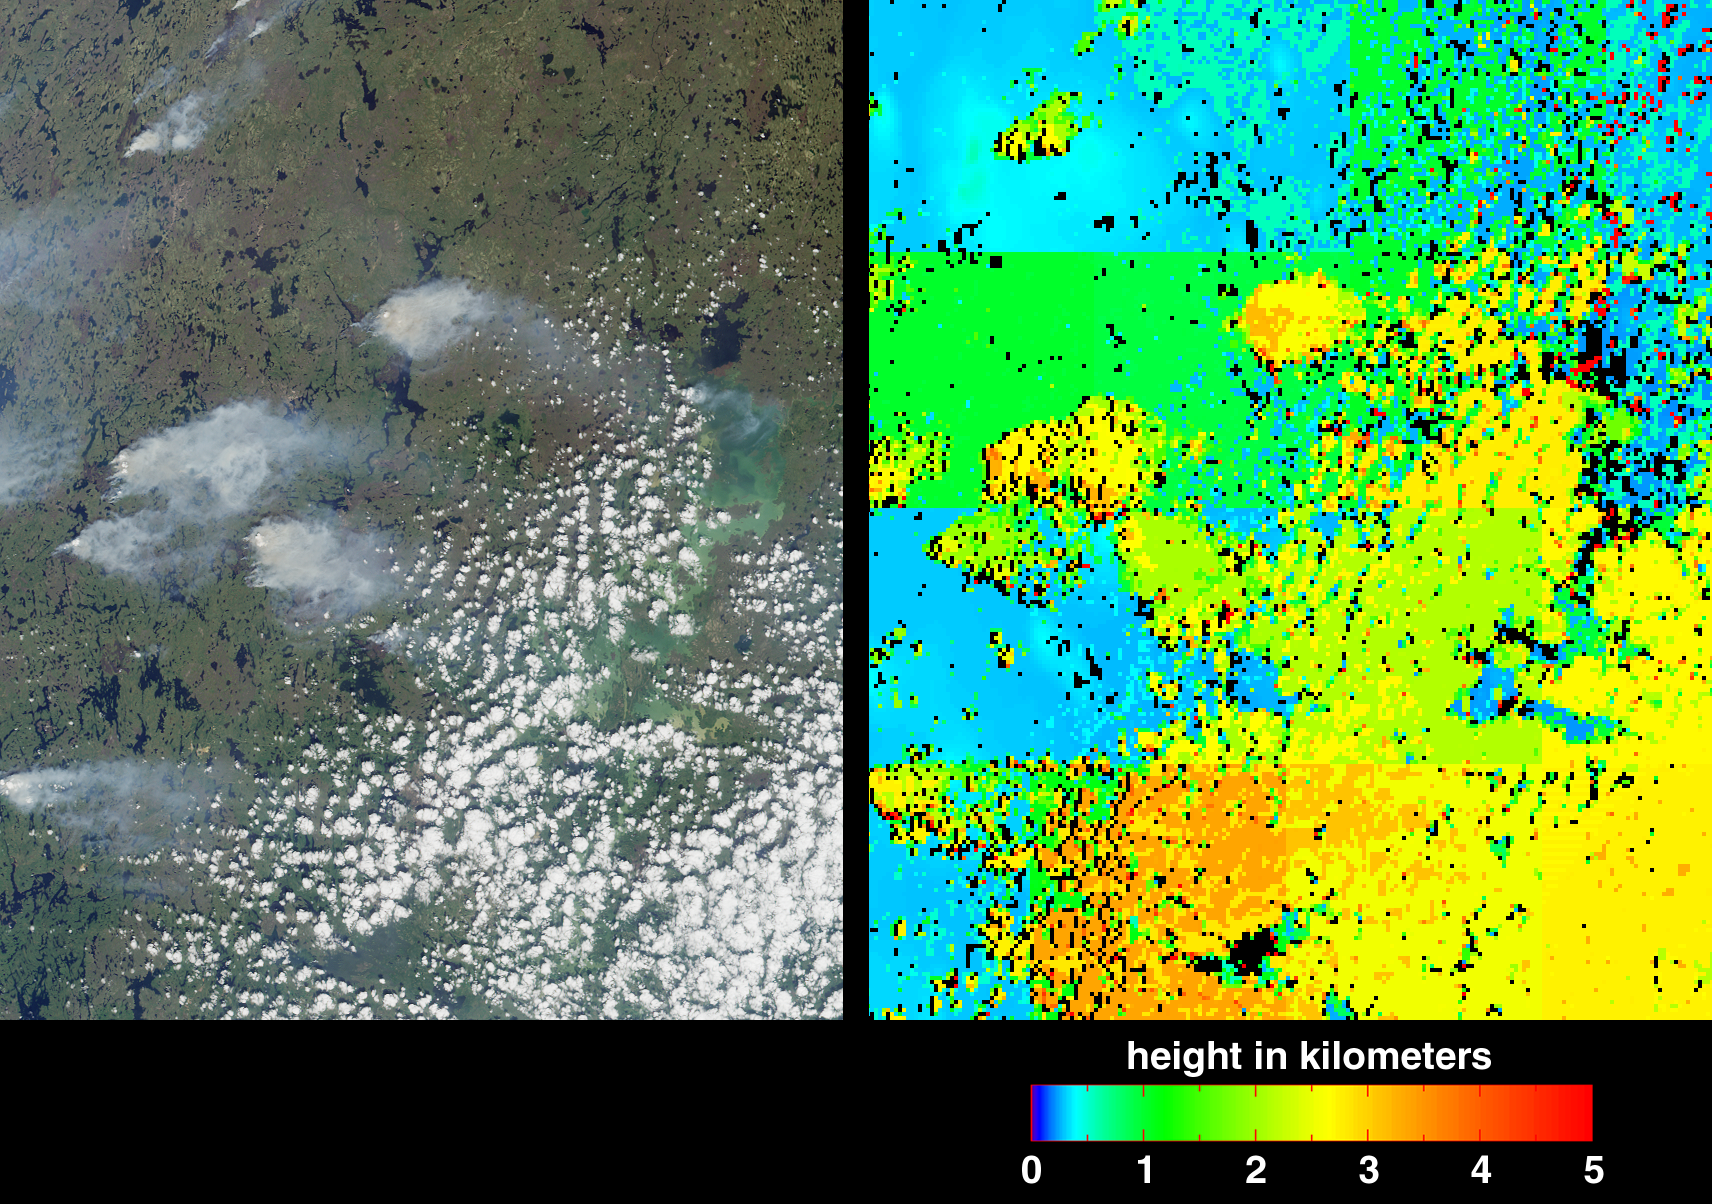

Fire in the Land of 100,000 Lakes

Fire season in Manitoba, Canada lasts from April until October, and numerous smoke plumes caused by lightning strikes are captured in these Multi-angle Imaging SpectroRadiometer (MISR) views of the northwestern part of the province. The data were acquired on June 20, 2001 during Terra orbit 8015.

On the left is a true-color image acquired by MISR’s vertical-viewing (nadir) camera. The area covered measures 232 kilometers X 80 kilometers. The greenish area on the right-hand side of the image, partially obscured by clouds, is Southern Indian Lake. This landscape is predominantly boreal, and contains deciduous and evergreen conifer forests, deciduous broadleaved forests, fens, and lakes. Tree species found within the area include white and black spruce, jack pine, tamarack, willow, and birch. Human population density is sparse, averaging about 1 person per 10 square kilometers.

During the fire season, information is updated daily on the Manitoba Conservation website (http://www.gov.mb.ca/natres/fire/). The large plume northwest of Big Sand Lake, above image center, was reported to be under control on June 20, whereas the plume at lower left, to the west of Gold Sand Lake, was classified “out of control.” In the next two days, an additional 27 out-of-control fires in the area were started by lightning strikes arriving with as low-moving northerly cold front. By June 29, all but six of the fires had been brought under control.

The picture on the right is a height field derived using automated computer processing of the data from several of MISR’s cameras. The results indicate that the smoke plumes reach altitudes a few kilometers above the surface terrain, nearly as high as the cumulus cloud field in the lower right quadrant. The height retrievals make use of geometric parallax associated with observing the features at multiple angles. A few artifacts are visible in this early version of the MISR stereoscopic product, e.g., linear discontinuities in the elevation field, isolated elevation “spikes” (appearing as red), and black areas where no result was obtained. Nevertheless, this first version of the algorithm, which is designed to operate autonomously and rapidly without human intervention, is doing a good job at detecting the smoke plumes and cloud field. Improvements are anticipated in the future. The product was generated as part of operational processing at the NASA Langley Atmospheric Sciences Data Center.

MISR was built and is managed by NASA’s Jet Propulsion Laboratory, Pasadena, CA, for NASA’s Office of Earth Science, Washington, DC. The Terra satellite is managed by NASA’s Goddard Space Flight Center, Greenbelt, MD. JPL is a division of the California Institute of Technology.

Credit: NASA/GSFC/LaRC/JPL, MISR Team